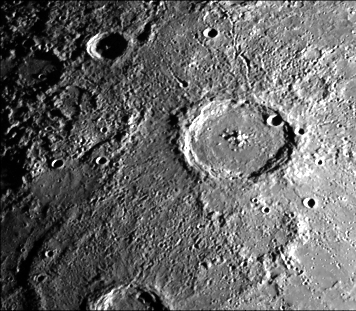

Large Mercurian Crater

This image (FDS 166), acquired during the spacecraft’s first encounter with Mercury, features a 140 kilometer diameter crater and its surrounding zone of secondary craters. The narrow width of the rim facies, the prominent subradial secondary crater chains, and grooves are representative of the larger mercurian craters.

The Mariner 10 mission, managed by the Jet Propulsion Laboratory for NASA’s Office of Space Science, explored Venus in February 1974 on the way to three encounters with Mercury-in March and September 1974 and in March 1975. The spacecraft took more than 7,000 photos of Mercury, Venus, the Earth and the Moon.

Credit: NASA/JPL/Northwestern University